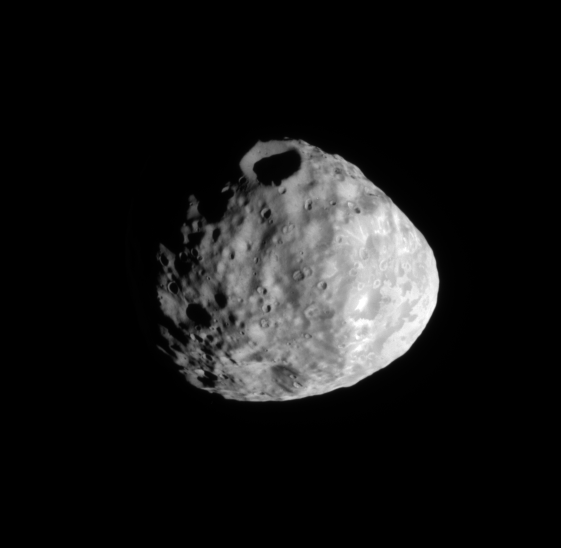

Crater View

The Cassini spacecraft eyes a prominent crater on the moon Janus.

The south pole lies on the terminator at the bottom left of the image. This view is centered on terrain at 16 degrees south latitude, 64 degrees west longitude. This view looks toward the leading hemisphere of Janus (179 kilometers, or 111 miles across). North on Janus is up and rotated 31 degrees to the right.

The image was taken in visible light with the Cassini spacecraft narrow-angle camera on July 26, 2009. The view was acquired at a distance of approximately 98,000 kilometers (61,000 miles) from Janus and at a Sun-Janus-spacecraft, or phase, angle of 58 degrees. Image scale is 586 meters (1,922 feet) per pixel

The Cassini-Huygens mission is a cooperative project of NASA, the European Space Agency and the Italian Space Agency. The Jet Propulsion Laboratory, a division of the California Institute of Technology in Pasadena, manages the mission for NASA’s Science Mission Directorate, Washington, D.C. The Cassini orbiter and its two onboard cameras were designed, developed and assembled at JPL. The imaging operations center is based at the Space Science Institute in Boulder, Colo.

Credit: NASA/JPL/Space Science Institute